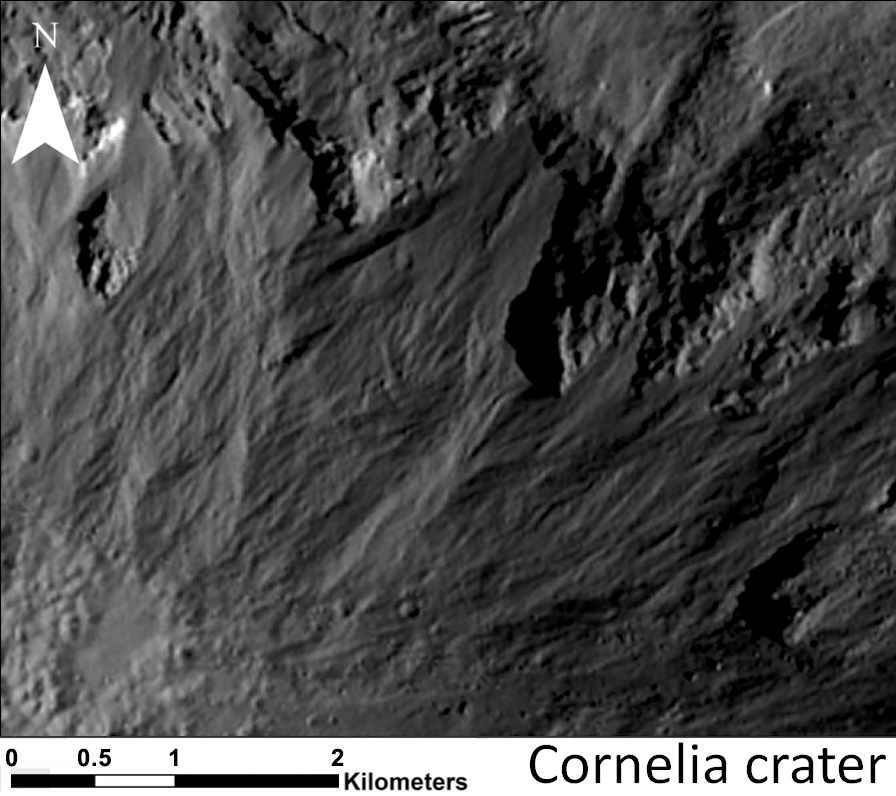

Sinuous Gullies, Close-up

Annotated Image

This image shows a close-up of long, narrow, sinuous gullies that scientists on NASA’s Dawn mission have found on the giant asteroid Vesta. The crater shown here is called Cornelia. The gullies in Cornelia– called “Type-B” gullies — are different from straighter, wider, shorter gullies that scientists have called “Type-A” gullies. Scientists think these two varieties of gullies have different formation mechanisms.

An annotated version highlights the gullies with white lines. The Type-B gullies often end in lobe-shaped deposits, which are noted with railroad-track lines.

This image was obtained by Dawn’s framing camera on Jan. 11, 2012. North is up in this image.

The Dawn mission to Vesta and Ceres is managed by NASA’s Jet Propulsion Laboratory, a division of the California Institute of Technology in Pasadena, for NASA’s Science Mission Directorate, Washington D.C. UCLA is responsible for overall Dawn mission science. The Dawn framing cameras have been developed and built under the leadership of the Max Planck Institute for Solar System Research, Katlenburg-Lindau, Germany, with significant contributions by DLR German Aerospace Center, Institute of Planetary Research, Berlin, and in coordination with the Institute of Computer and Communication Network Engineering, Braunschweig. The framing camera project is funded by the Max Planck Society, DLR, and NASA/JPL.

Credit: NASA/JPL-Caltech/UCLA/MPS/DLR/IDA